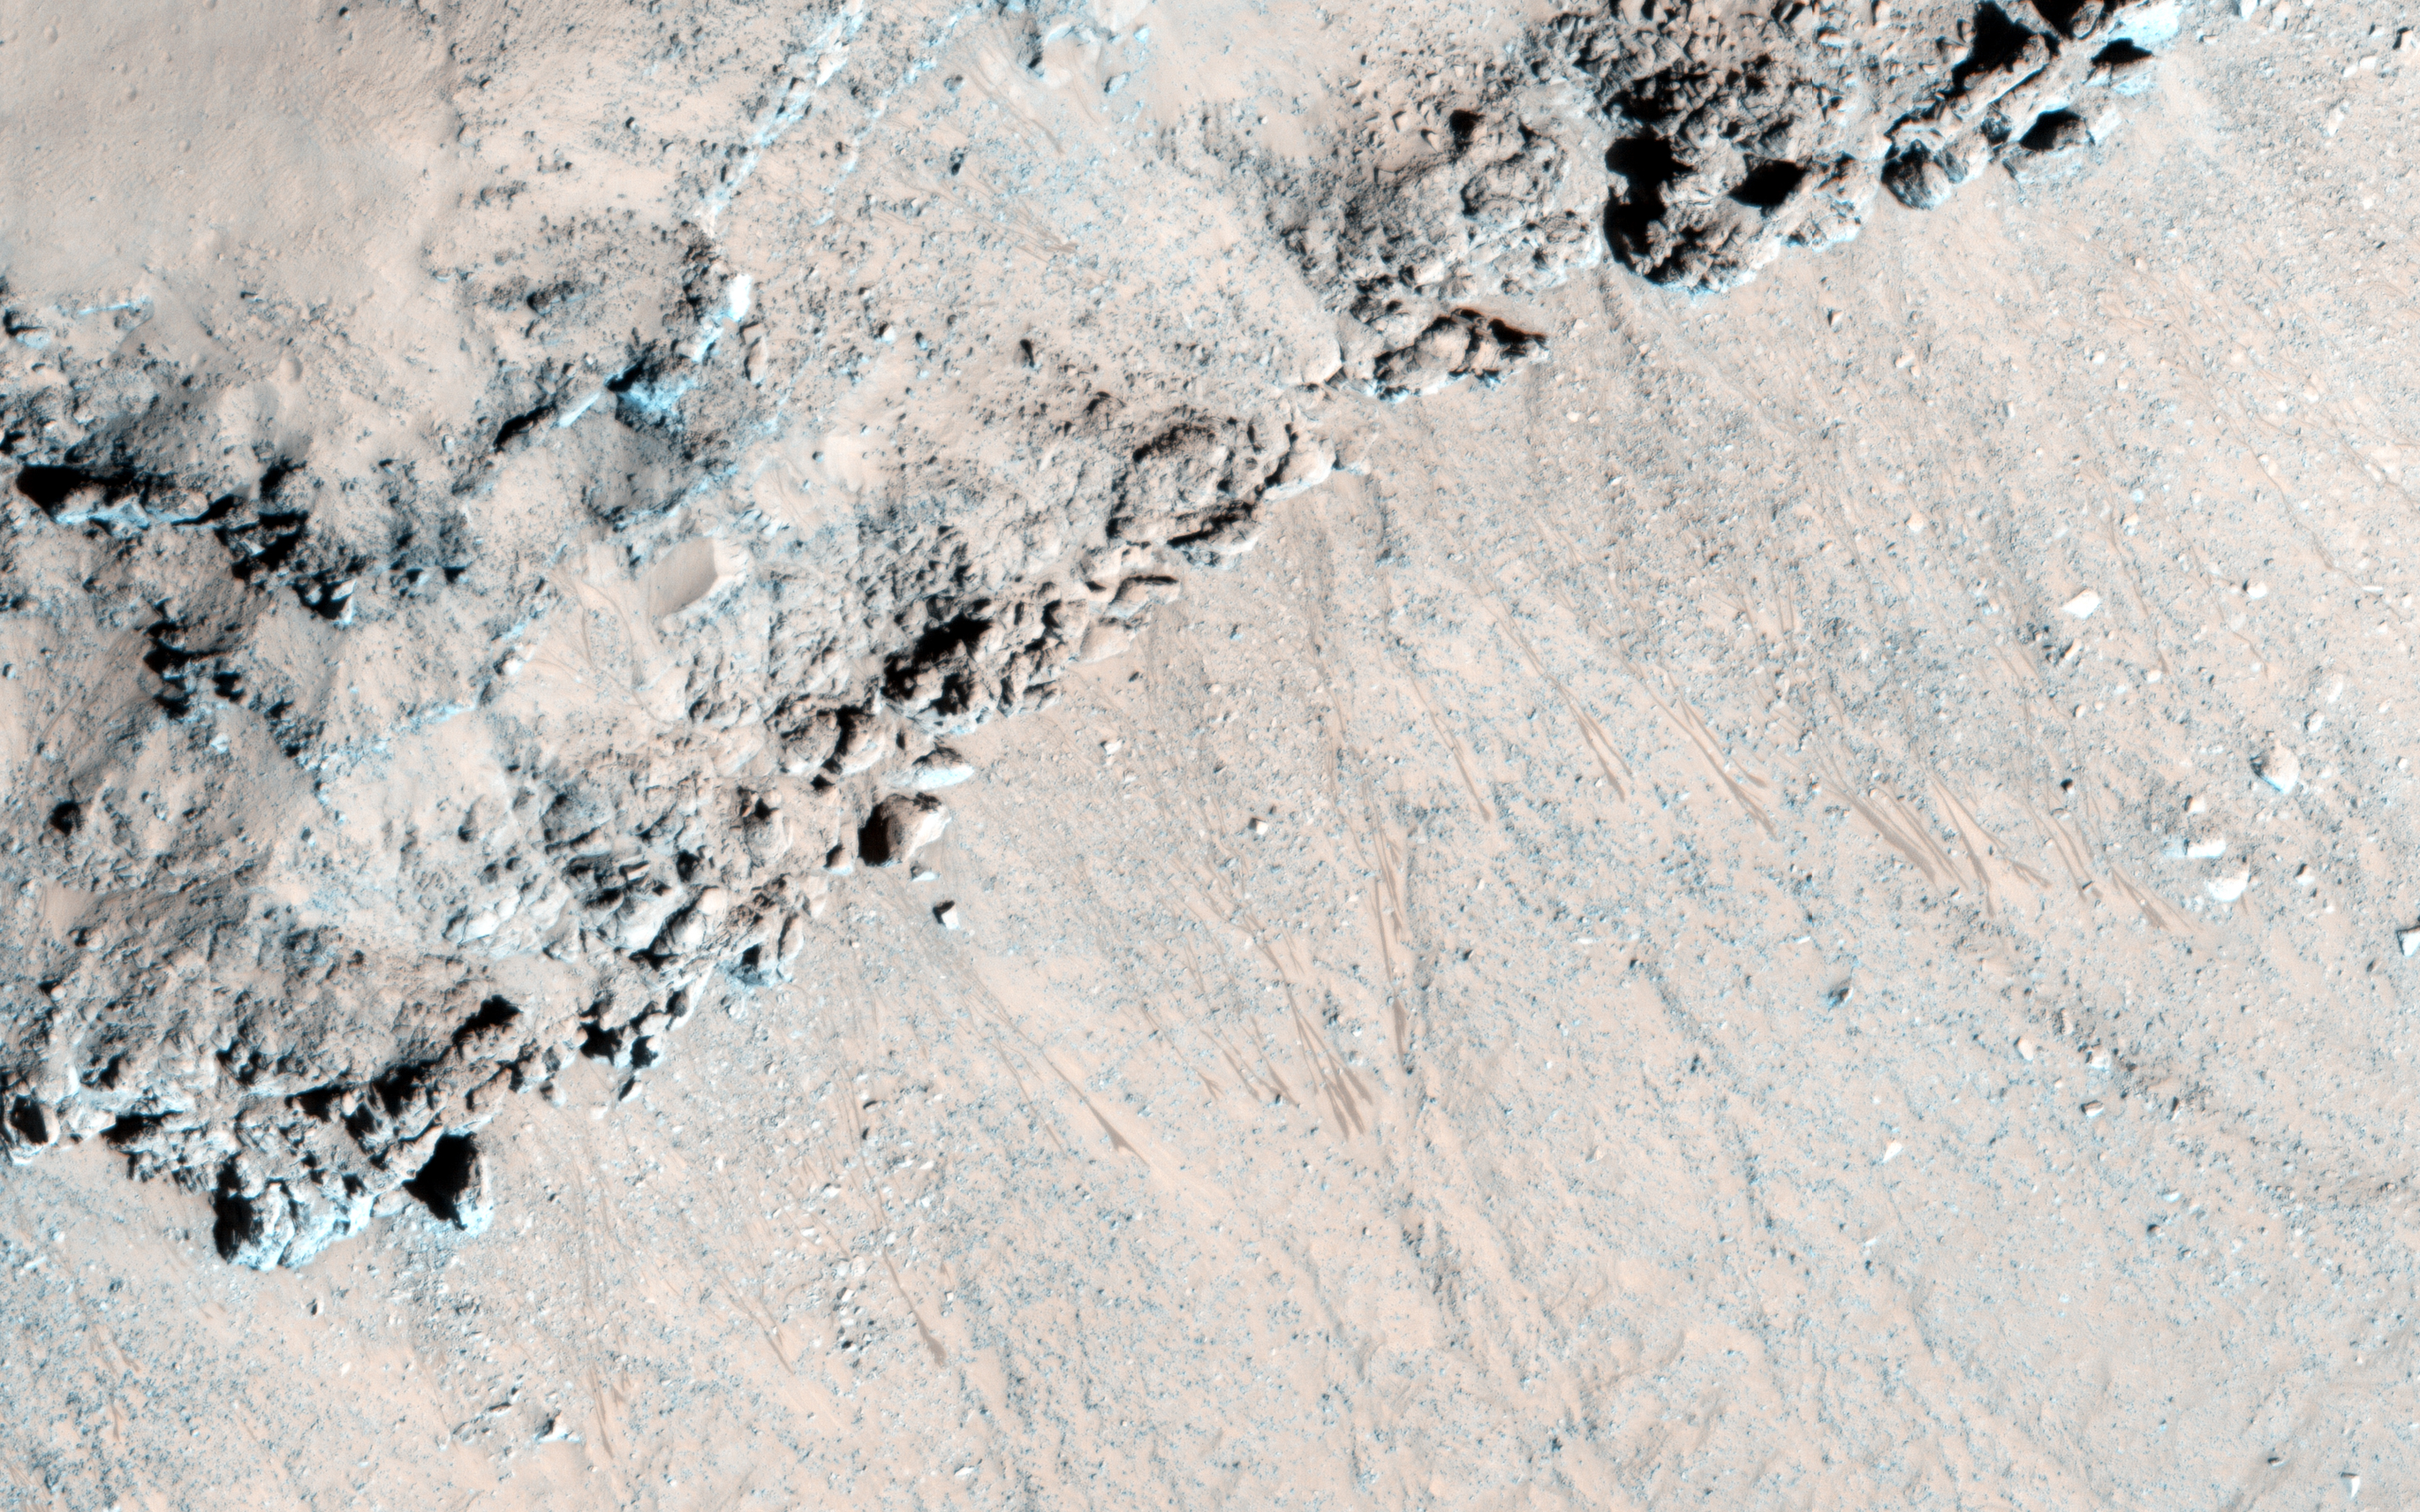

Seasonal Flows in Asimov Crater

Seasonal flows called recurring slope lineae (RSL) grow down warm slopes in the summer, fade when they become inactive, then re-form the following year when the slopes warm up again from the Sun.

We see many of these RSL over the steep equator-facing slopes of the troughs within Asimov Crater, as illustrated in this cutout. However, just a few days later HiRISE imaged another steep equator-facing slope in Asimov crater, and no RSL are visible at all (ESP_040551_1330). These two slopes are very similar in slope angle, rockiness, and other properties seen by HiRISE.

Why are RSL present in one place but not another that appears so similar? RSL activity must be controlled by something that HiRISE can’t detect, such as the presence of salts or groundwater. It is also possible that in future years, the RSL activity will appear or disappear on each slope.

The University of Arizona, Tucson, operates HiRISE, which was built by Ball Aerospace & Technologies Corp., Boulder, Colorado. NASA’s Jet Propulsion Laboratory, a division of the California Institute of Technology in Pasadena, manages the Mars Reconnaissance Orbiter Project and Mars Science Laboratory Project for NASA’s Science Mission Directorate, Washington.

Credit: NASA/JPL-Caltech/Univ. of Arizona